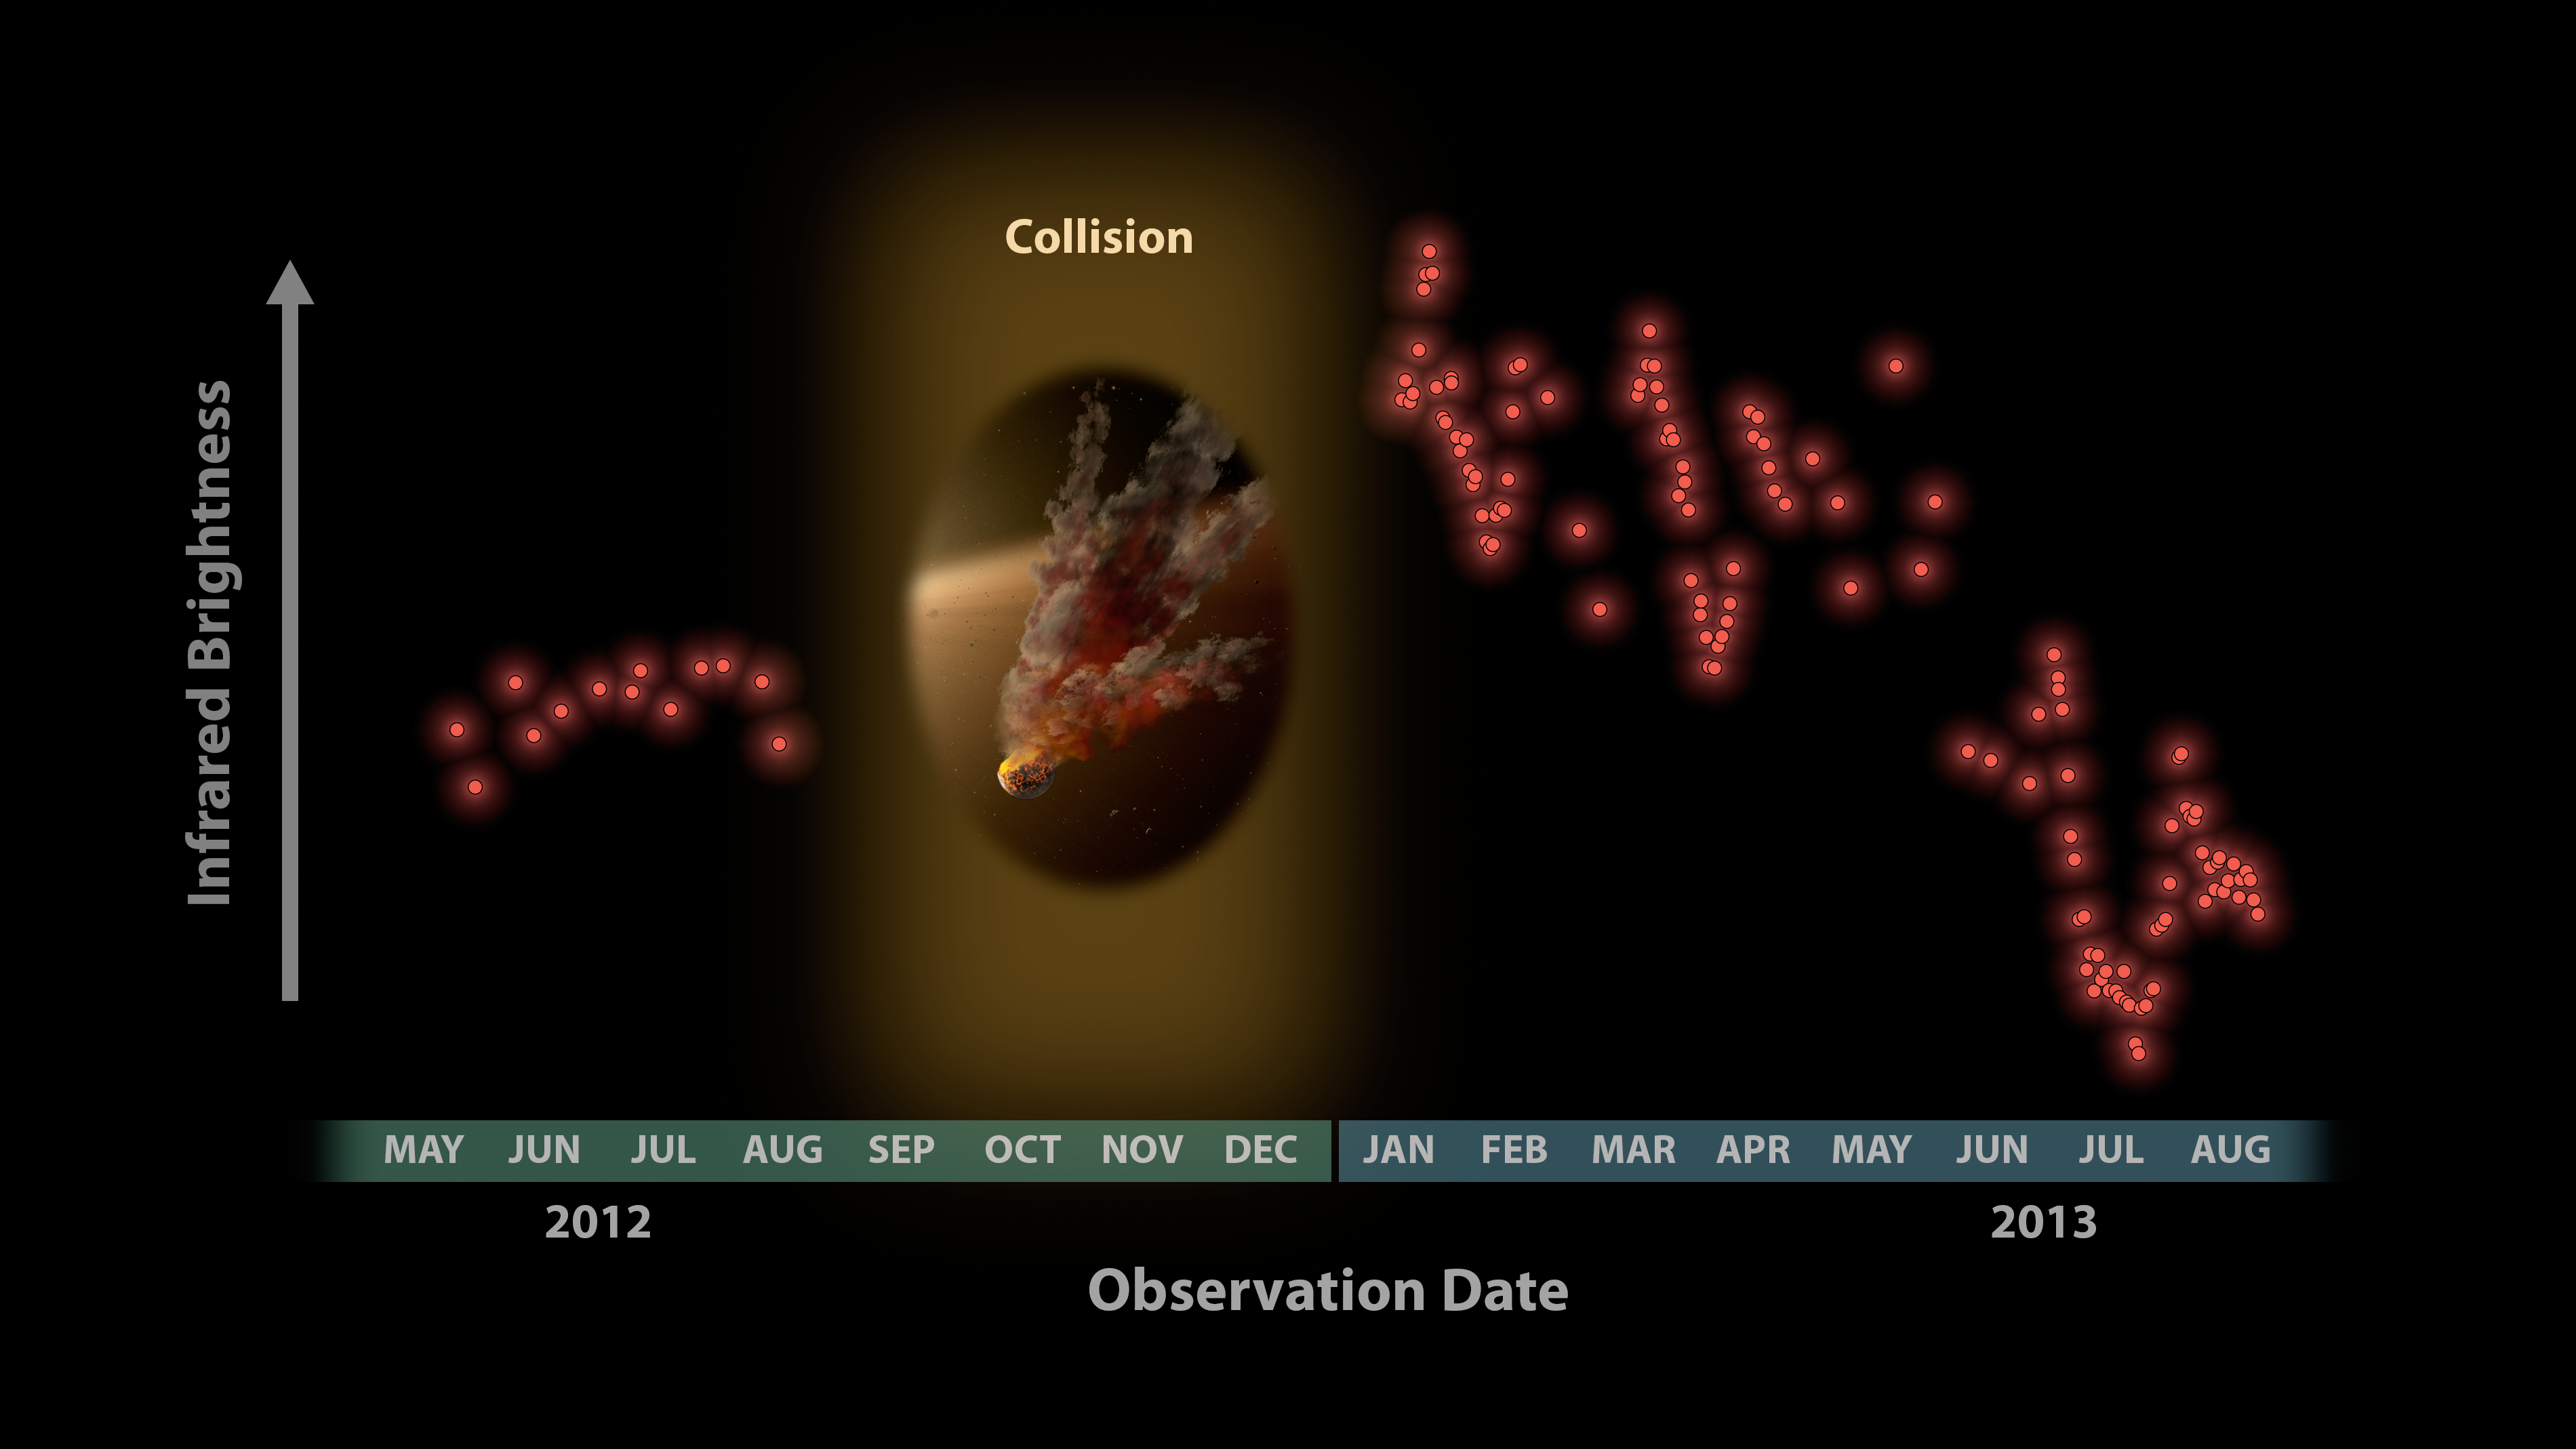

Witnessing a Planetary Wreckage

Astronomers were surprised to see these data from NASA’s Spitzer Space Telescope in January 2013, showing a huge eruption of dust around a star called NGC 2547-ID8. In this plot, infrared brightness is represented on the vertical axis, and time on the horizontal axis. The data at left show infrared light from the dust around the star back in 2012. Between 2012 and 2013, Spitzer had to stop observing the star because it was located behind the sun, as seen from Spitzer’s Earth-trailing orbit.

When Spitzer began watching the star again in January 2013, the astronomers noticed a huge jump in the data. (The red and blue data plots show different infrared wavelengths.) Why the dramatic change? The team says that dust in the star system surged intensely, likely after two large asteroids collided, kicking up fresh dust.

The periodic variability of the signal is caused by the remaining dust cloud in orbit around the star. This dust cloud is elongated, so the amount of infrared signal it produces changes as it circles the star from our point of view. The infrared signal is decreasing over time as dust from the collision is ground down to finer sizes and blown of the system.

NASA’s Jet Propulsion Laboratory, Pasadena, Calif., manages the Spitzer Space Telescope mission for NASA’s Science Mission Directorate, Washington. Science operations are conducted at the Spitzer Science Center at the California Institute of Technology in Pasadena. Spacecraft operations are based at Lockheed Martin Space Systems Company, Littleton, Colorado. Data are archived at the Infrared Science Archive housed at the Infrared Processing and Analysis Center at Caltech. Caltech manages JPL for NASA.

Credit: NASA/JPL-Caltech/University of Arizona